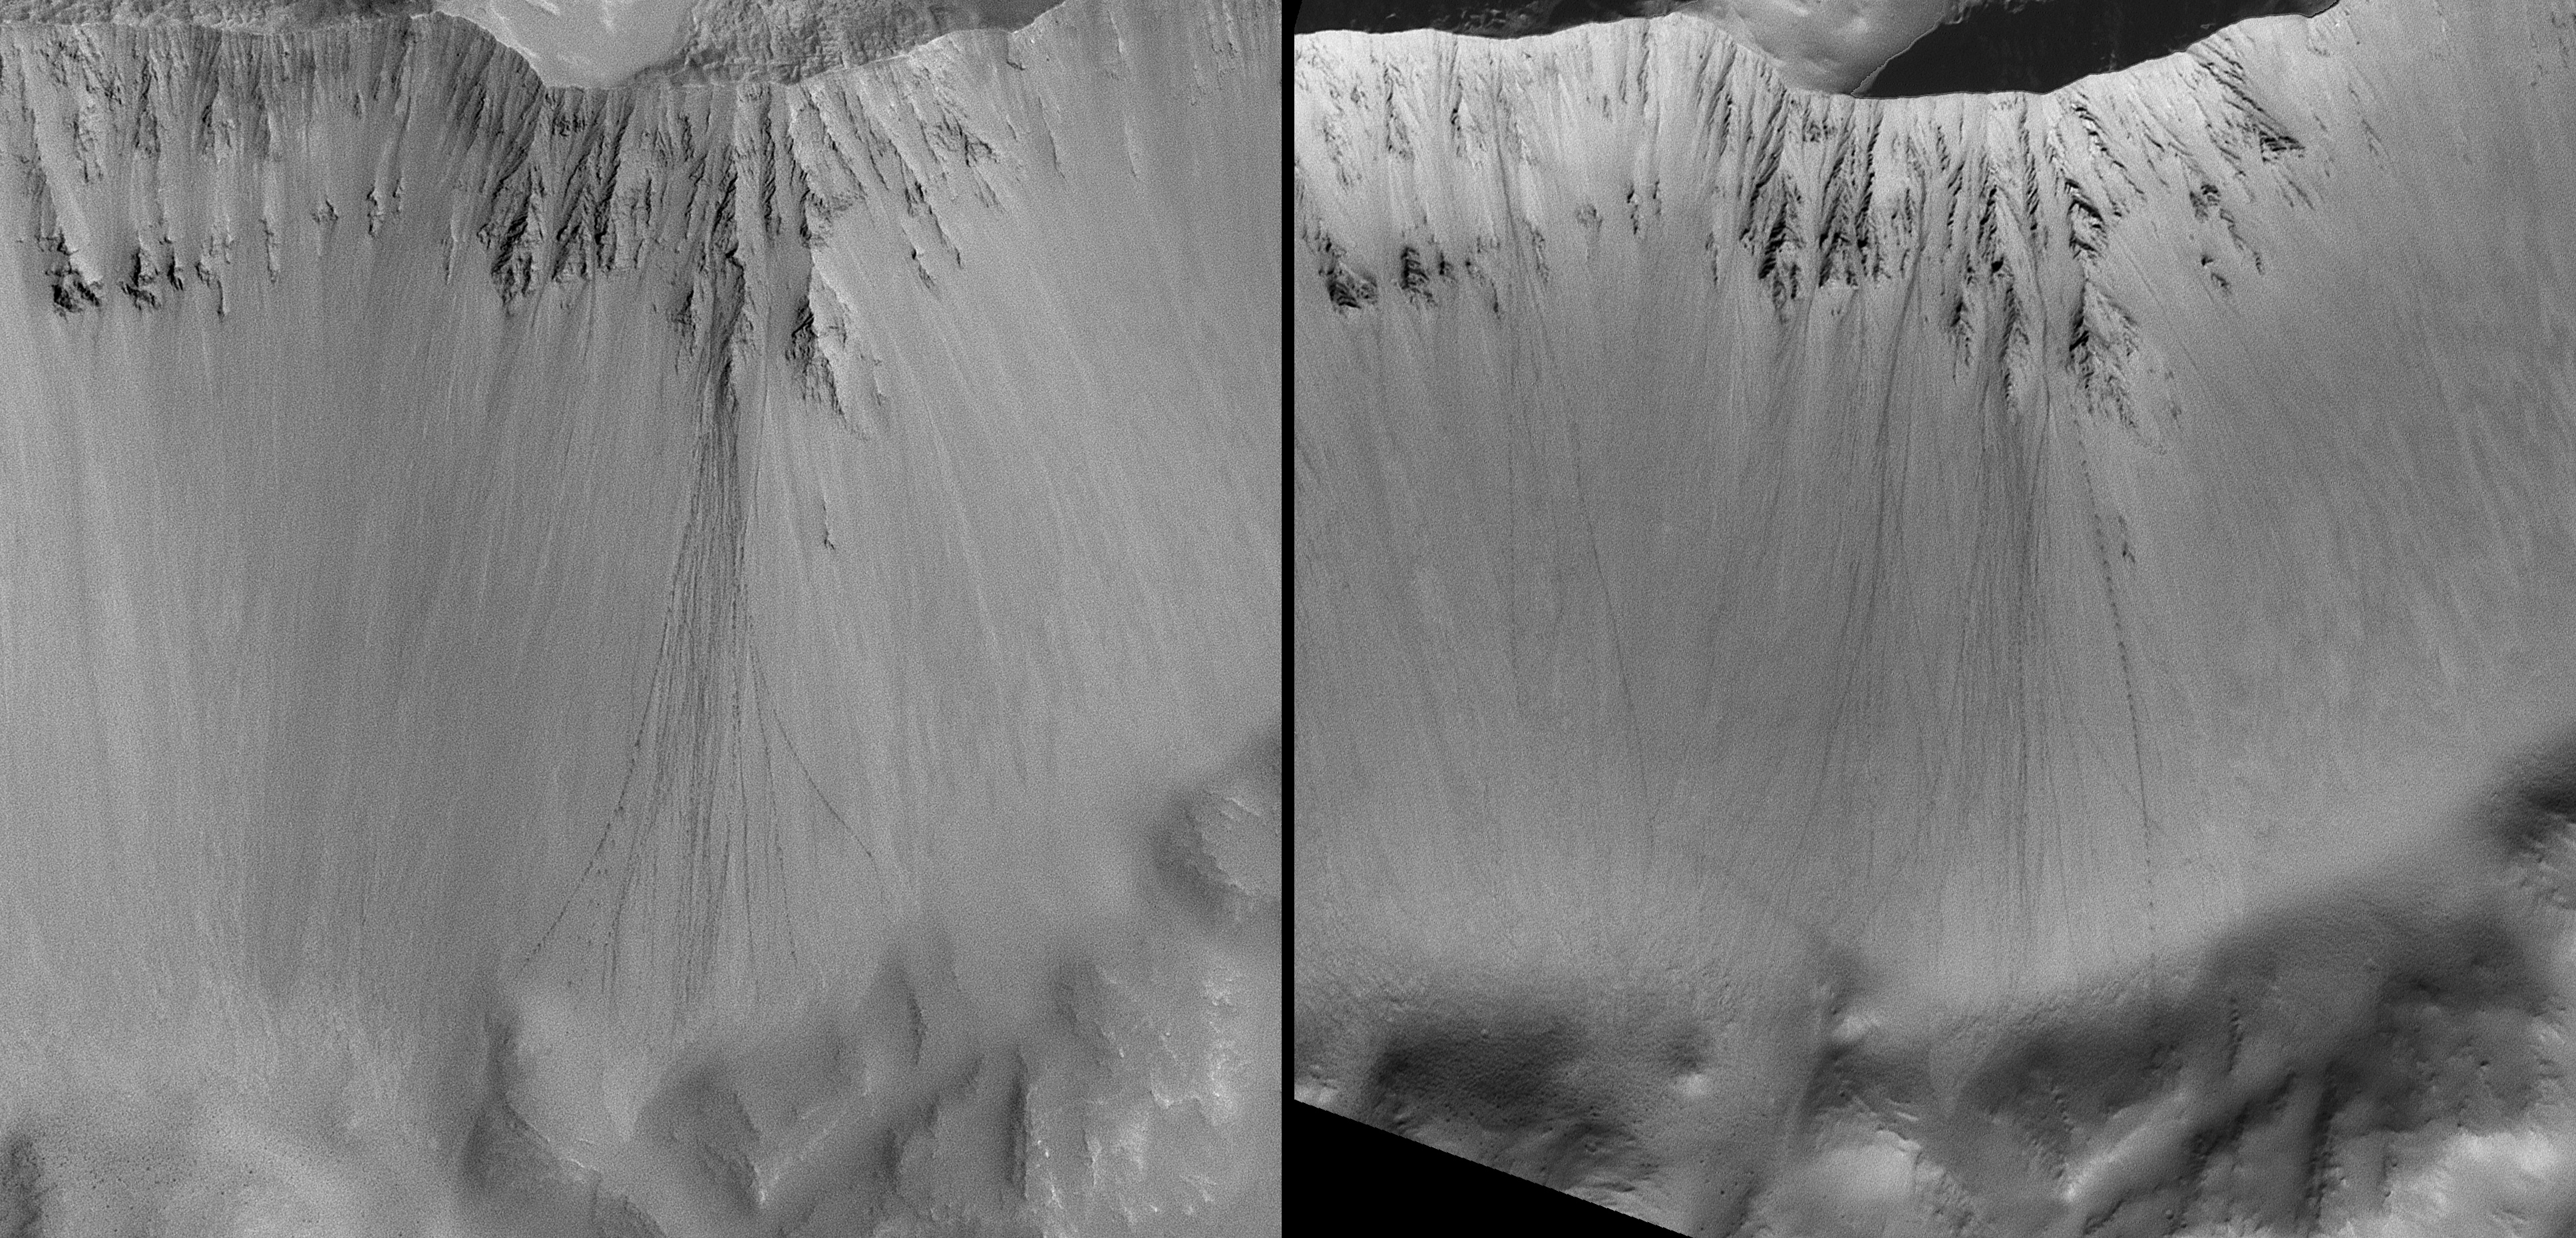

Rolling Stones Make New Boulder Tracks

When a boulder rolls down a dusty slope, it can leave behind a trail of depressions. Usually known as boulder tracks, these features have been documented and studied on Earth, the Moon, and Mars. Geologists studying the Moon and Mars can use these tracks to learn about the physical properties of the fine-grained debris encountered by the boulder as it rolled down the slope.

Because of the high-resolution capability (0.5 to 12 meters, 1.6 to 39 feet, per pixel) of the Mars Orbiter Camera on NASA’s Mars Global Surveyor spacecraft, dozens of boulder track sites have been identified on the red planet.

A Mars Orbiter Camera image of one set of boulder tracks in a south mid-latitude crater (located near 35.8 degrees south latitude, 158.4 degrees west longitude) was obtained on Nov. 14, 2003, (left). A second image of the same site, from Dec. 4, 2004, (right) shows that more than a dozen new boulder tracks formed on the crater wall during the intervening time. Mars is an active planet, with geologic changes occurring — at some scale — every day. In this case, some time between mid November 2003 and early December 2004, a suite of boulders became dislodged from the crater wall, then rolled and perhaps bounced their way to the crater floor.

Wider context for the site can be seen in a mosaic of Mars Orbiter Camera wide-angle images acquired in May 1999 (figure 2). The white box indicates the location of the later, higher-resolution views.

Why the new boulders slid down the slope is unknown. This is the product of a mass movement (landsliding) process. That is, gravity is the main culprit. Whether the boulder motion was triggered by something — a seismic event (“Marsquake”) or strong winds — is not known. Also unknown is whether all of the new boulder tracks formed at the same time, in response to a single event, or rolled downhill one at a time over the nearly 13-month period.

The Mars Orbiter Camera was built and is operated by Malin Space Science Systems, San Diego, Calif. Mars Global Surveyor left Earth on Nov. 7, 1996, and began orbiting Mars on Sept. 12, 1997. JPL, a division of the California Institute of Technology, Pasadena, manages Mars Global Surveyor for NASA’s Science Mission Directorate, Washington.

Credit: NASA/JPL/MSSS